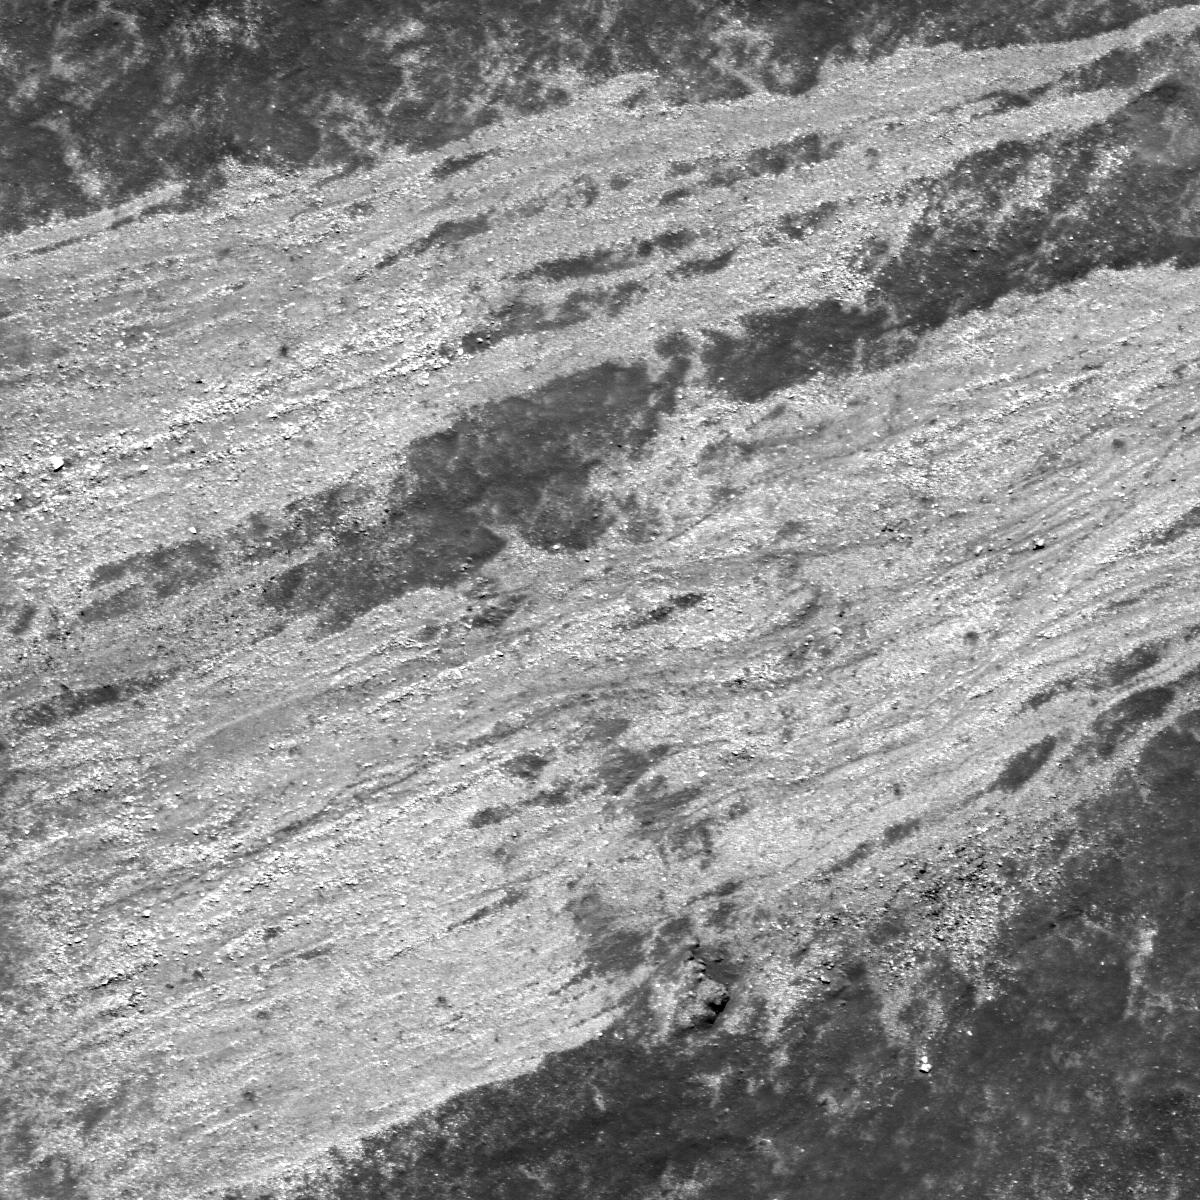

Moon or Abstract Expressionism?

Seeing small areas of the Moon at 50 cm per pixel often presents unexpected views, and sometimes it is hard to interpret the geology at first glance, much less what is up and what is down! What are the white streaks? How did they get there? Image is 600 meters wide, from NAC frame M109624226L.

The white streamers are located on the west wall of a 6-km diameter unnamed crater lying near the center of the 42-km diameter crater Henry Frères (23.5°S, 58.9°W).The crater rim is to the west (left) and the floor to the right (east), thus downhill is to the right. The streamers are composed of blocky material, individual blocks are up to several meters in diameter, that slid down the crater wall towards the floor. Most of the material halted before it reached the crater floor.

NASA’s Goddard Space Flight Center built and manages the mission for the Exploration Systems Mission Directorate at NASA Headquarters in Washington. The Lunar Reconnaissance Orbiter Camera was designed to acquire data for landing site certification and to conduct polar illumination studies and global mapping. Operated by Arizona State University, the LROC facility is part of the School of Earth and Space Exploration (SESE). LROC consists of a pair of narrow-angle cameras (NAC) and a single wide-angle camera (WAC). The mission is expected to return over 70 terabytes of image data.

Credit: NASA/GSFC/Arizona State University